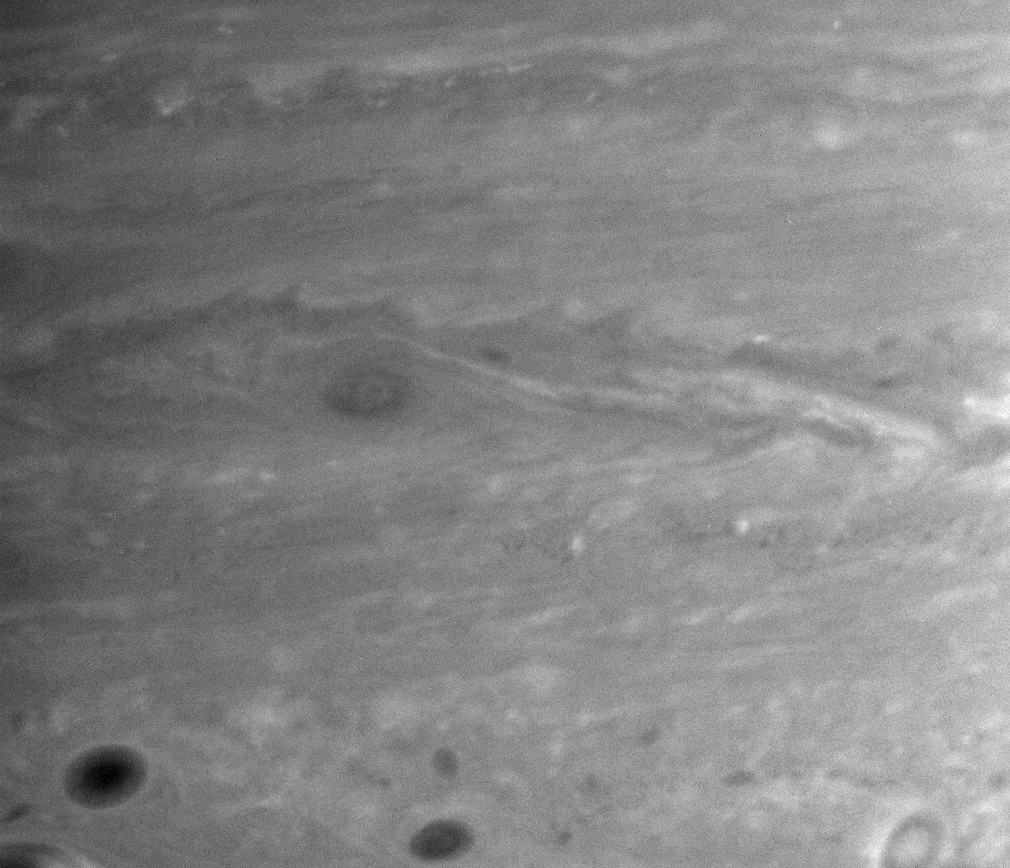

Powering Saturn’s Jets

Using images like the one presented here, Cassini imaging scientists have made a major finding about the mechanism powering the general circulation of Saturn.

The image shows small-scale, sheared-out cloud features associated with turbulent eddies in the vicinity of one of Saturn’s eastward flowing jet streams, or “jets.”

The jet itself, located at 27.5 degrees south latitude, is indicated by the large horizontal arrow. Winds in this jet have blown continuously at speeds close to 320 kilometers per hour (200 miles per hour) for as long as scientists have observed Saturn.

By tracking the movements of these cloud features in successive images separated by about 10 hours (about one Saturn rotation), Cassini scientists have confirmed that the eddies on either side of the jet give up their energy and momentum to help keep the winds in the jet blowing.

The tilted arrows indicate the direction in which the eddies move the energy and momentum that power the jet. The winds that accomplish this are so strong that they combine to stretch out the eddies into bright, tilted streaks that are visible here, parallel to the arrows.

The analysis of Cassini images covering most of Saturn’s southern hemisphere suggests that similar processes occurring all over Saturn explain the remarkable decades-long stability of its alternating pattern of eastward and westward jets. The same process also occurs on Jupiter, and on Earth in the storm track along the east coast of the United States.

Prior to this discovery, it was thought that the jets on Saturn and Jupiter were powered by an entirely different process, analogous to the tropical circulation on Earth. But now it appears that a comparison to the atmospheric motions in the Earth’s mid-latitudes is more appropriate.

The eddies seen in this image also create circulation patterns of upward and downward motion (in altitude) at different latitudes that help explain the general banded structure of global cloud patterns on the Jovian planets.

The image was taken using a spectral filter sensitive to wavelengths of infrared light centered at 750 nanometers. The view was acquired with the Cassini spacecraft narrow-angle camera on Feb. 5, 2005, at a distance of approximately 3.4 million kilometers (2.1 million miles) from Saturn. Image scale is 20 kilometers (12 miles) per pixel.

The Cassini-Huygens mission is a cooperative project of NASA, the European Space Agency and the Italian Space Agency. The Jet Propulsion Laboratory, a division of the California Institute of Technology in Pasadena, manages the mission for NASA’s Science Mission Directorate, Washington, D.C. The Cassini orbiter and its two onboard cameras were designed, developed and assembled at JPL. The imaging operations center is based at the Space Science Institute in Boulder, Colo.

Credit: NASA/JPL/Space Science Institute